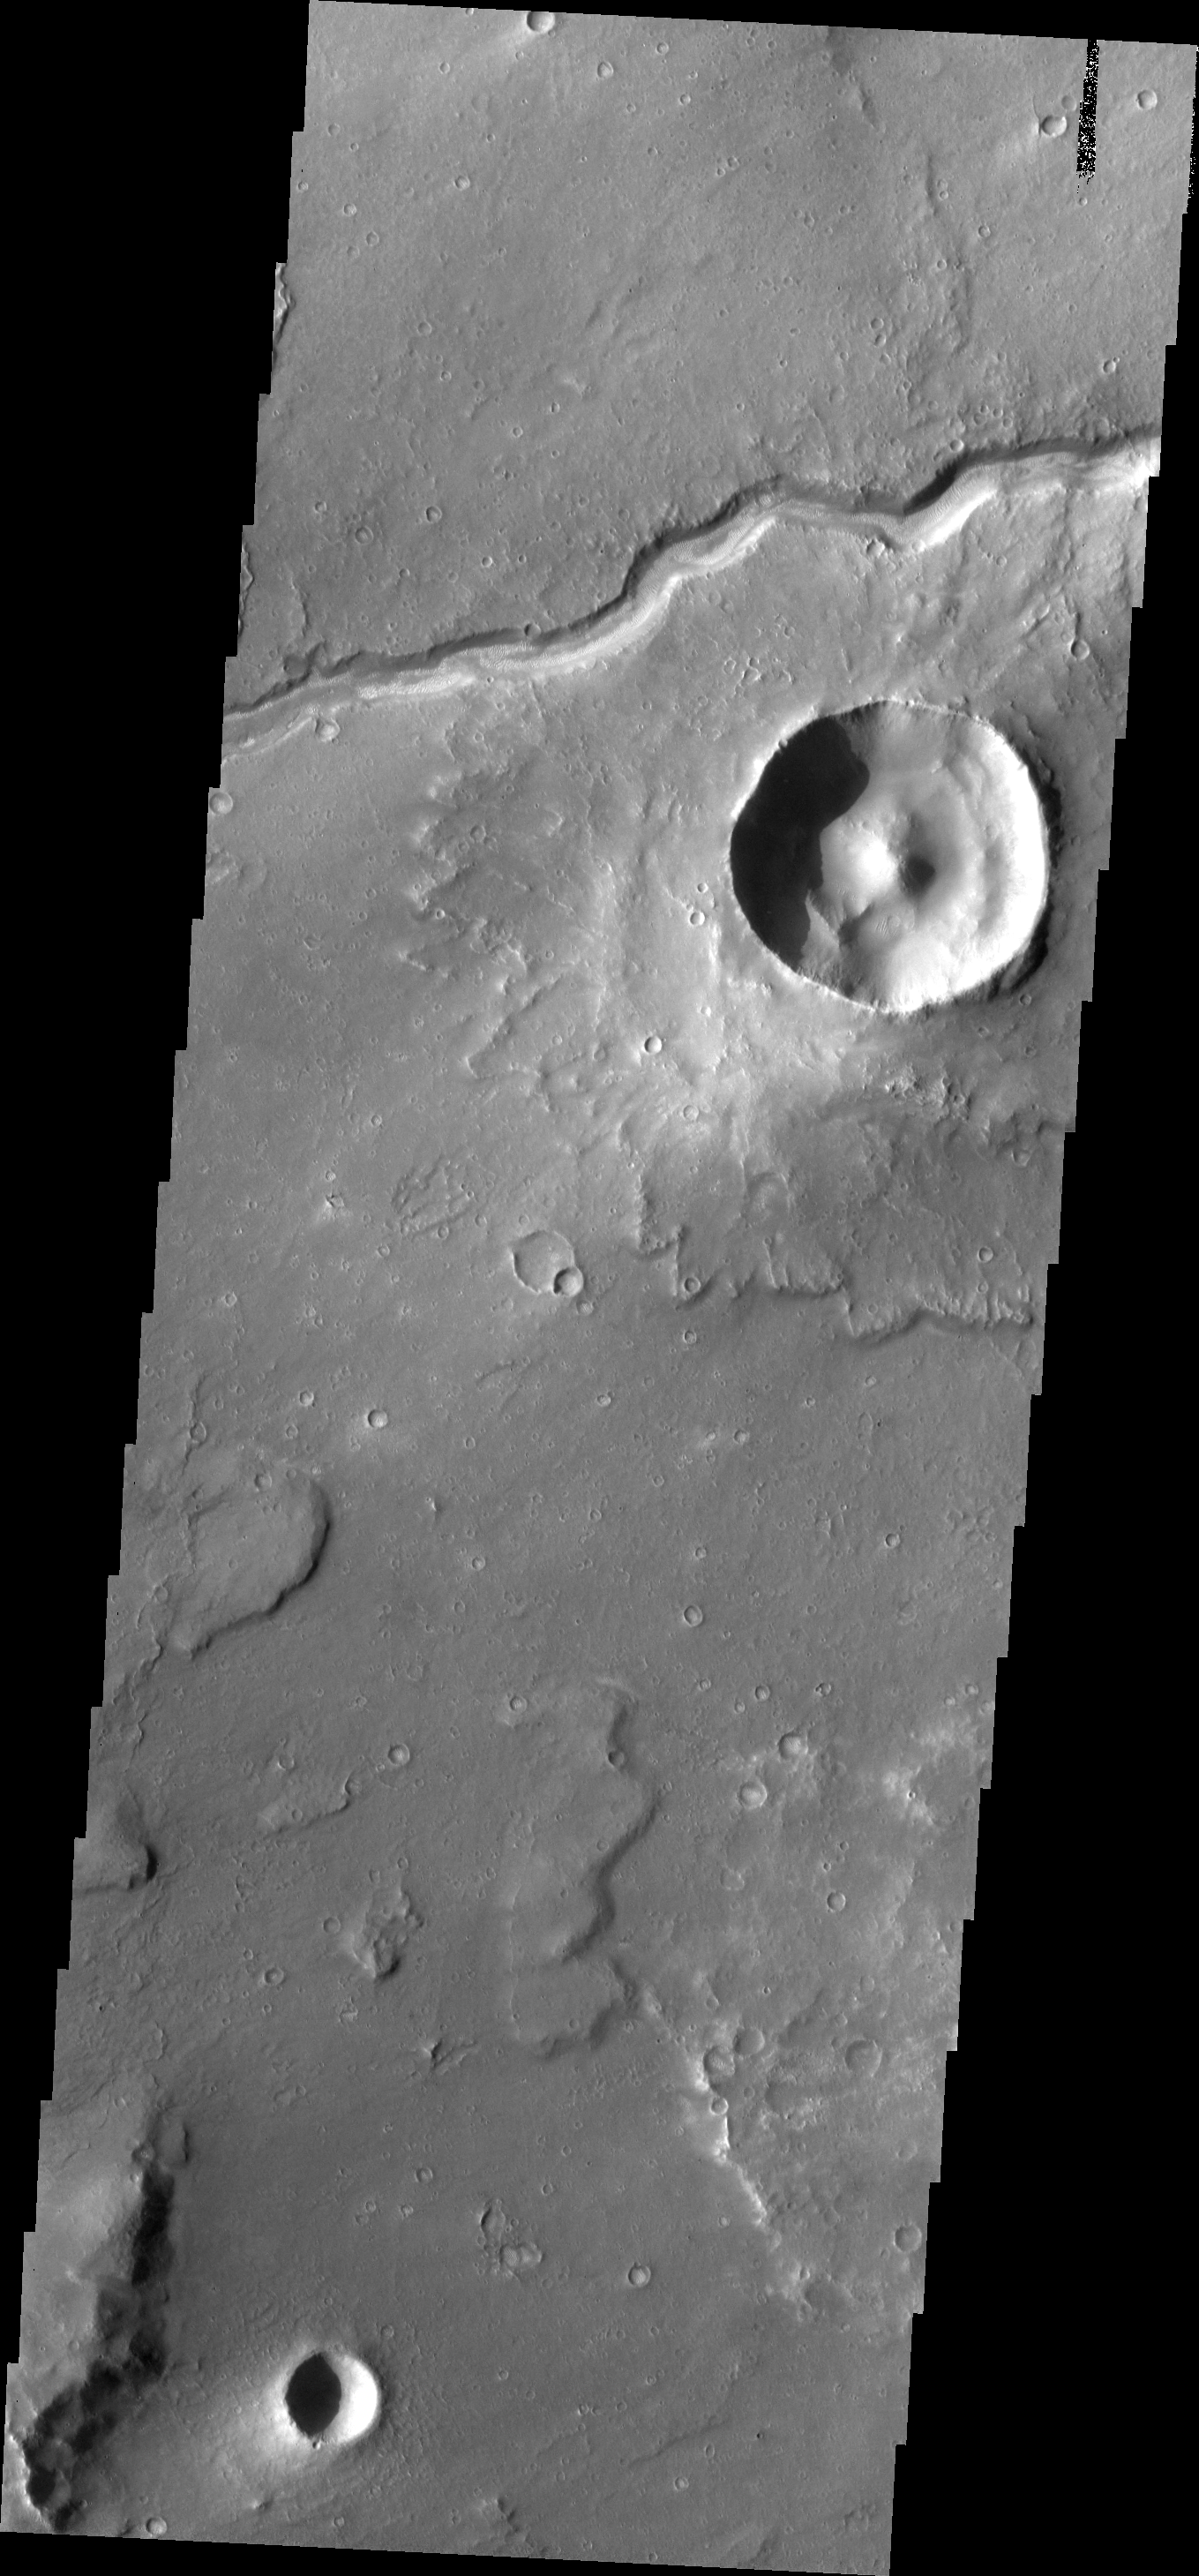

Lunae Planum

The small channel in this VIS image is just one of many channels draining from Lunae Planum down into Chryse Planitia.

Image information: VIS instrument. Latitude 19.9N, Longitude 302.6E. 18 meter/pixel resolution.

Please see the THEMIS Data Citation Note for details on crediting THEMIS images.

Note: this THEMIS visual image has not been radiometrically nor geometrically calibrated for this preliminary release. An empirical correction has been performed to remove instrumental effects. A linear shift has been applied in the cross-track and down-track direction to approximate spacecraft and planetary motion. Fully calibrated and geometrically projected images will be released through the Planetary Data System in accordance with Project policies at a later time.

NASA’s Jet Propulsion Laboratory manages the 2001 Mars Odyssey mission for NASA’s Office of Space Science, Washington, D.C. The Thermal Emission Imaging System (THEMIS) was developed by Arizona State University, Tempe, in collaboration with Raytheon Santa Barbara Remote Sensing. The THEMIS investigation is led by Dr. Philip Christensen at Arizona State University. Lockheed Martin Astronautics, Denver, is the prime contractor for the Odyssey project, and developed and built the orbiter. Mission operations are conducted jointly from Lockheed Martin and from JPL, a division of the California Institute of Technology in Pasadena.

Credit: NASA/JPL/ASU